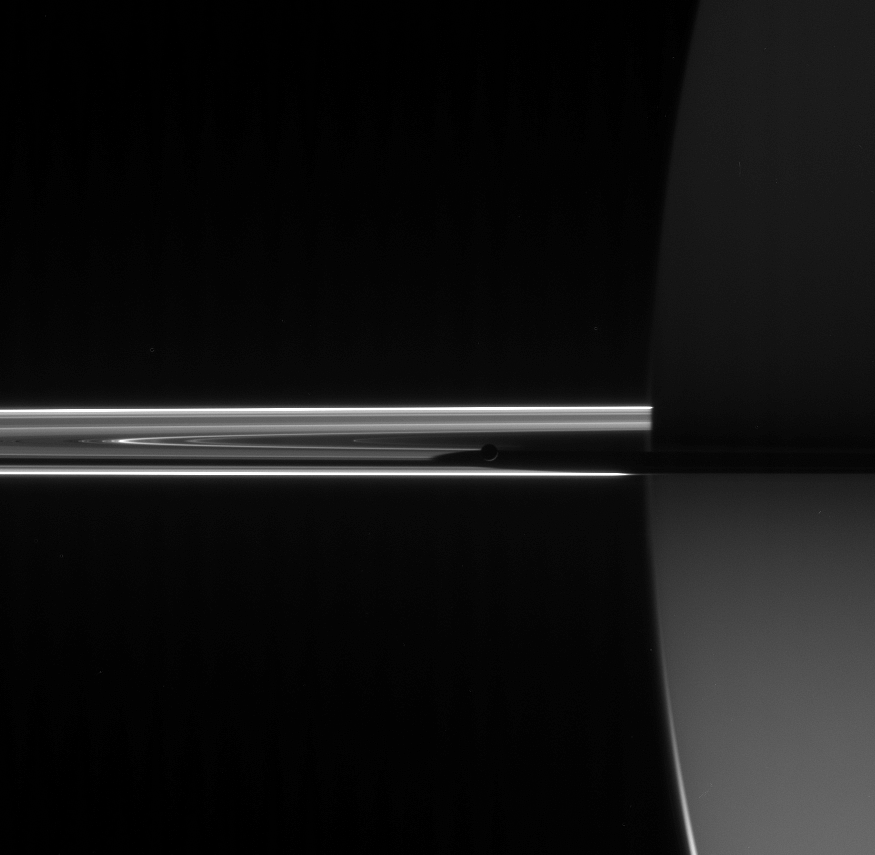

Mimas Seeking Solitude

Cassini looked toward the night side of Saturn to spy the darkened orb of Mimas barely visible here near the center of the image hugging the planet’s shadow. To the left of Mimas are several bright features in the faint D ring.

The innermost of Saturn’s medium-sized icy moons, Mimas, is 397 kilometers (247 miles) across.

The image was taken in visible light with the Cassini spacecraft narrow-angle camera on June 7, 2006 at a distance of approximately 3.9 million kilometers (2.4 million miles) from Mimas and 4 million kilometers (2.5 million miles) from Saturn. The Sun-Mimas-spacecraft, or phase, angle is 161 degrees. Image scale is 24 kilometers (15 miles) per pixel on Saturn.

The Cassini-Huygens mission is a cooperative project of NASA, the European Space Agency and the Italian Space Agency. The Jet Propulsion Laboratory, a division of the California Institute of Technology in Pasadena, manages the mission for NASA’s Science Mission Directorate, Washington, D.C. The Cassini orbiter and its two onboard cameras were designed, developed and assembled at JPL. The imaging operations center is based at the Space Science Institute in Boulder, Colo.

Credit: NASA/JPL/Space Science Institute